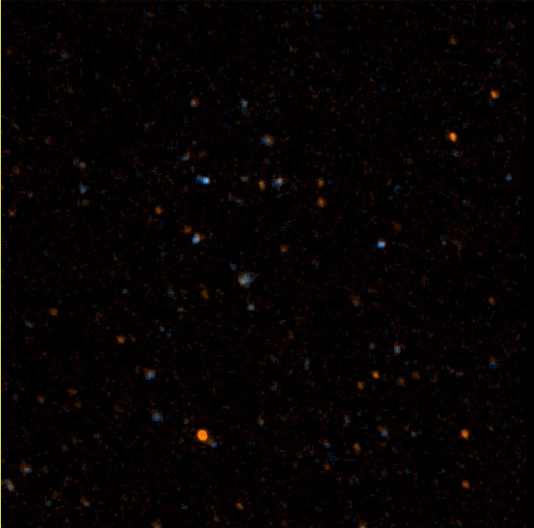

GALEX 1st Light Near and Far Ultraviolet -100

NASA’s Galaxy Evolution Explorer took this image on May 21 and 22. The image was made from data gathered by the two channels of the spacecraft camera during the mission’s “first light” milestone. It shows about 100 celestial objects in the constellation Hercules. The reddish objects represent those detected by the camera’s near ultraviolet channel over a 5-minute period, while bluish objects were detected over a 3-minute period by the camera’s far ultraviolet channel.

The Galaxy Evolution Explorer’s first light images are dedicated to the crew of the Space Shuttle Columbia. The Hercules region was directly above Columbia when it made its last contact with NASA Mission Control on February 1, over the skies of Texas.

The Galaxy Evolution Explorer launched on April 28 on a mission to map the celestial sky in the ultraviolet and determine the history of star formation in the universe over the last 10 billion years.

Credit: NASA/JPL/Caltech